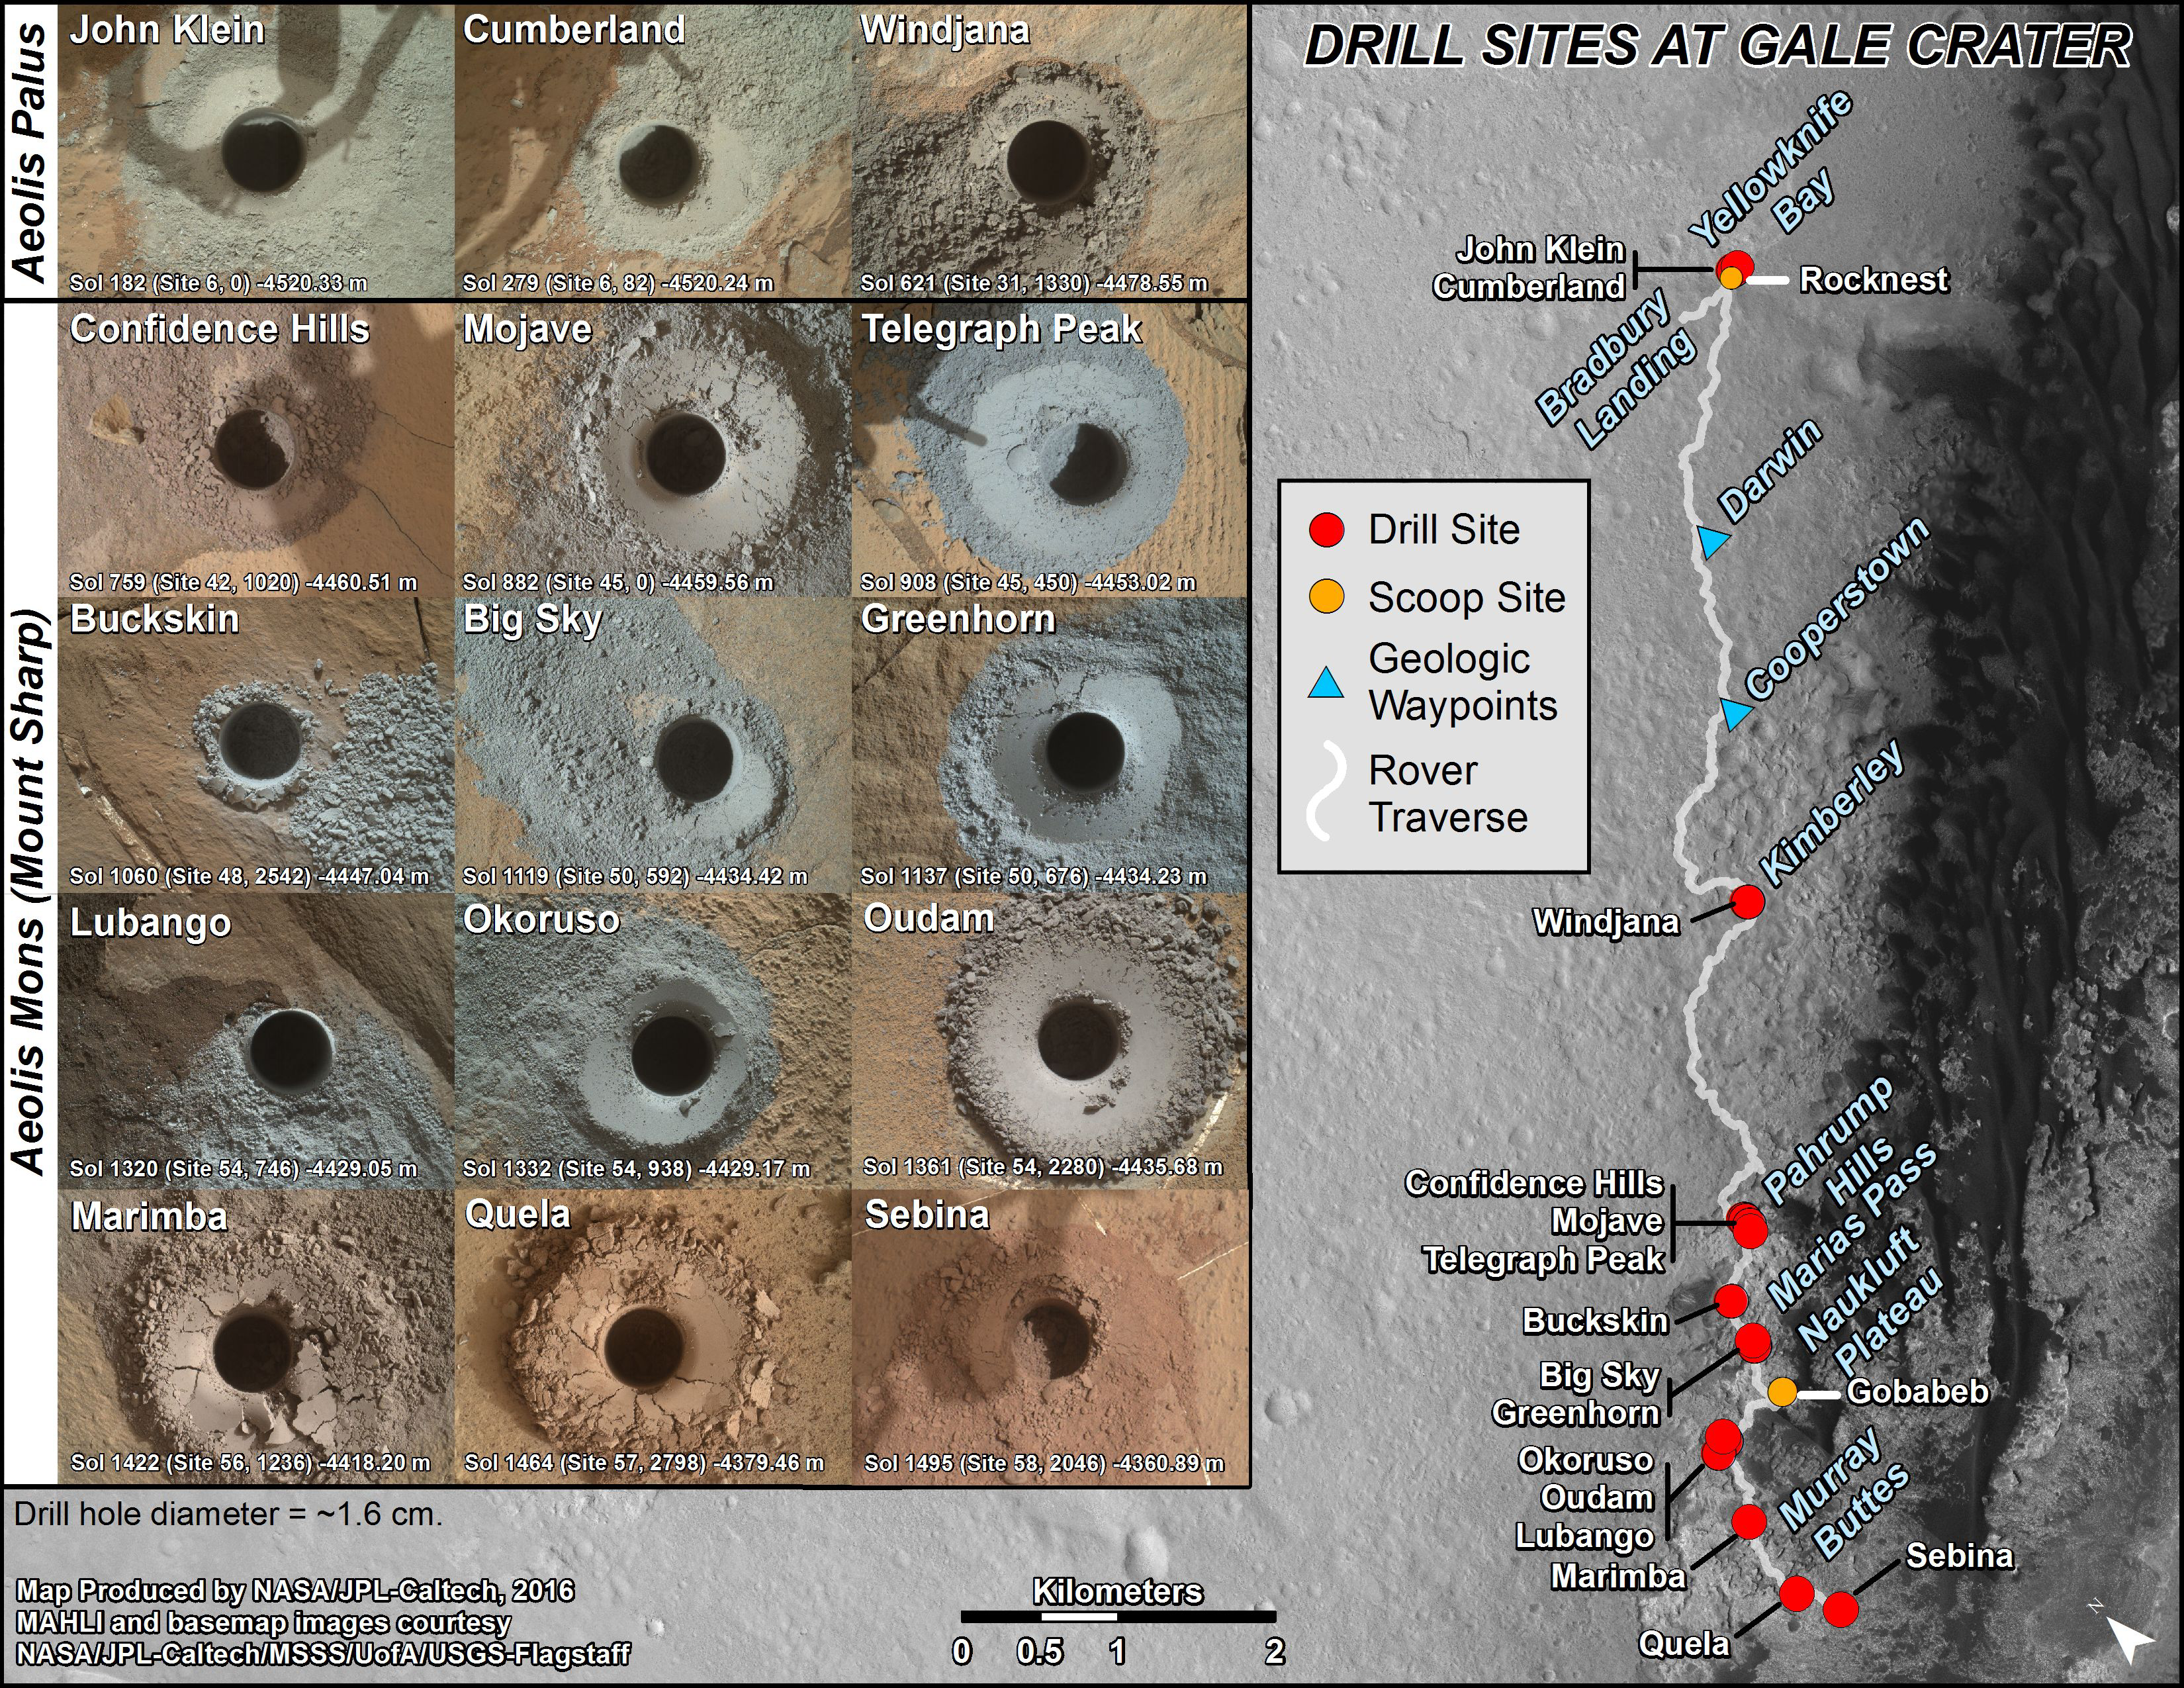

Curiosity’s Rock or Soil Sampling Sites on Mars, Through November 2016

This graphic maps locations of the sites where NASA’s Curiosity Mars rover collected its first 19 rock or soil samples for analysis by laboratory instruments inside the vehicle. It also presents images of the drilled holes where 15 rock-powder samples were acquired. Curiosity scooped two soil samples at each of the other two sites: Rocknest and Gobabeb.

The diameter of each drill hole is about 0.6 inch (1.6 centimeters), slightly smaller than a U.S. dime. The images used here are raw color, as recorded by the rover’s Mars Hand Lens Imager (MAHLI) camera. Notice the differences in color of the material at different drilling sites.

For the map, north is toward the upper left corner. The scale bar represents 2 kilometers (1.2 miles). The base map is from the High Resolution Imaging Science Experiment (HiRISE) camera on NASA’s Mars Reconnaissance Orbiter.

The latest sample site included is “Sebina,”where Curiosity drilled into bedrock of the Murray formation on Oct. 20, 2016, during the 1,495th Martian day, or sol, of the mission.

Curiosity landed in August 2012 on the plain (named Aeolis Palus) near Mount Sharp (or Aeolis Mons).

The drilling dates for the first 13 rock samples collected are, by location: “John Klein” on Feb. 8, 2013 (Sol 182); “Cumberland” on May 19, 2013 (Sol 279); “Windjana” on May 5, 2014 (Sol 621); “Confidence Hills” on Sept. 24, 2014 (Sol 759); “Mojave” on Jan. 29, 2015 (Sol 882); “Telegraph Peak” on Feb. 24, 2015 (Sol 908); “Buckskin” on July 30, 2015 (Sol 1060); “Big Sky” on Sept. 29, 2015 (Sol 1119); “Greenhorn” on Oct. 18, 2015 (Sol 1137); “Lubango” on April 23, 2016 (Sol 1320); “Okoruso” on May 5, 2016 (Sol 1332); “Oudam” on June 4, 2016 (Sol 1361); “Quela” on Sept. 18, 2016 (Sol 1464).

MAHLI was built by Malin Space Science Systems, San Diego. NASA’s Jet Propulsion Laboratory, a division of Caltech Pasadena, California, manages the Mars Science Laboratory Project for the NASA Science Mission Directorate, Washington. JPL designed and built the project’s Curiosity rover.

NASA’s Jet Propulsion Laboratory, a division of Caltech in Pasadena, California, manages the Mars Science Laboratory Project and Mars Reconnaissance Orbiter Project for NASA’s Science Mission Directorate, Washington.

Credit: NASA/JPL-Caltech/MSSS/UA